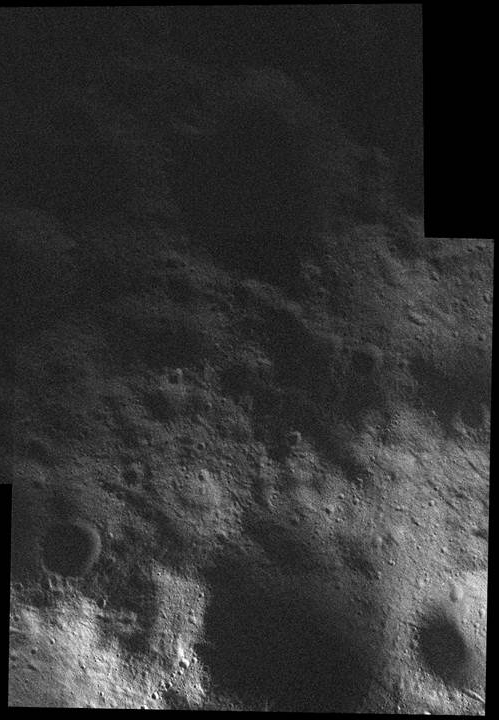

Northern Shadow

This mosaic of the surface of Vesta was made from images obtained by NASA’s Dawn spacecraft on Feb. 5, 2012, while the area was entirely in the sun’s shadow. Light reflecting off of other areas of Vesta provides the only illumination. Since Dawn went into orbit around Vesta in July 2011, the asteroid’s northern regions have not yet seen direct sunlight. Here we have a glimpse into the shadows and regions that will be better lit as time passes.

This image, obtained by Dawn’s framing camera, shows a scene from 52 degrees north latitude and is approximately 12 miles (20 kilometers) across. Low-altitude mapping orbit has an average altitude of 130 miles (210 kilometers). This image covers an area of about 240 square kilometers (610 square kilometers).

The Dawn mission to the asteroids Vesta and Ceres is managed by NASA’s Jet Propulsion Laboratory, a division of the California Institute of Technology in Pasadena, for NASA’s Science Mission Directorate, Washington. Dawn is a project of the directorate’s Discovery Program, managed by NASA’s Marshall Space Flight Center in Huntsville, Ala. UCLA is responsible for overall Dawn mission science. The Dawn Framing Cameras have been developed and built under the leadership of the Max Planck Institute for Solar System Research, Katlenburg-Lindau, Germany, with significant contributions by DLR German Aerospace Center, Institute of Planetary Research, Berlin, and in coordination with the Institute of Computer and Communication Network Engineering, Braunschweig. The framing camera project is funded by the Max Planck Society, DLR, and NASA/JPL.

Credit: NASA/JPL-Caltech/UCLA/MPS/DLR/IDA/PSI